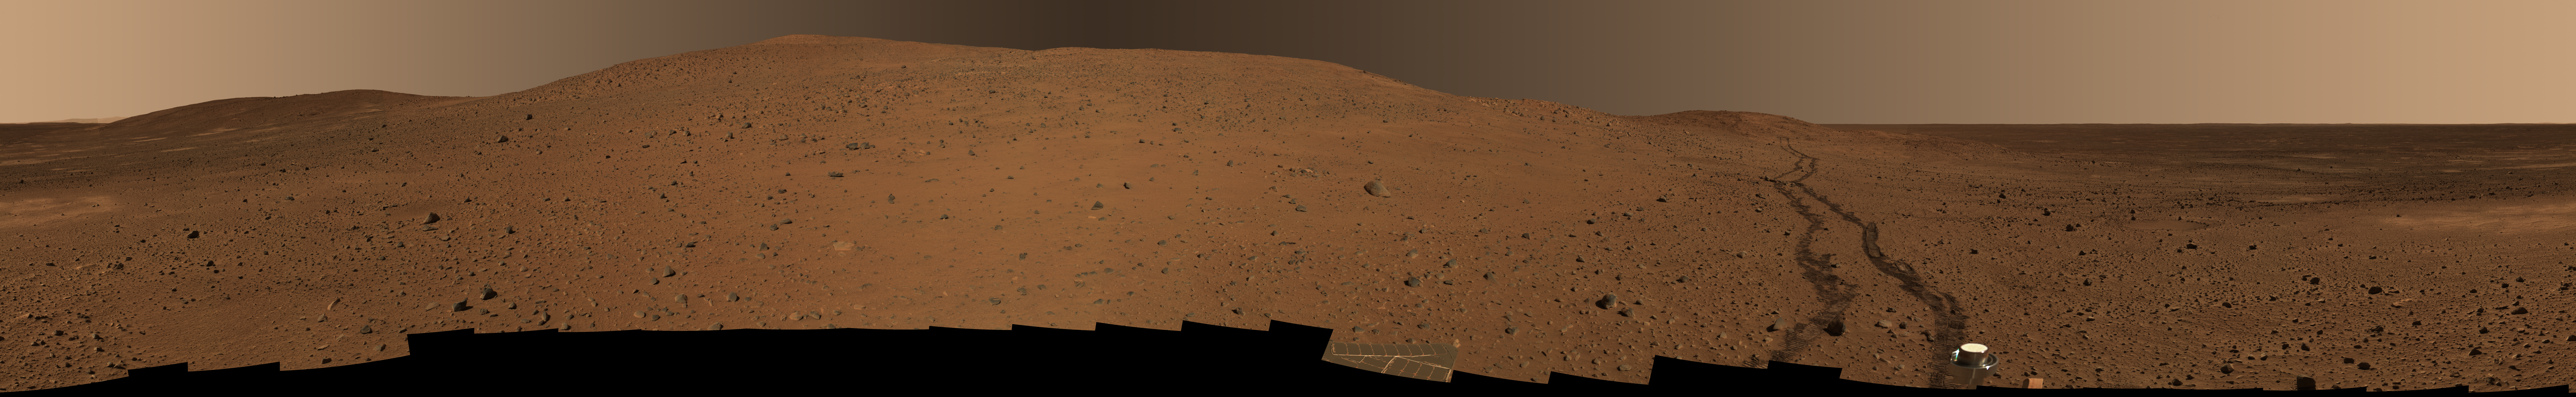

Still Giving Thanks for Good Health

NASA’s Mars Exploration Rover Spirit took this full-circle panorama of the region near “Husband Hill” (the peak just to the left of center) over the Thanksgiving holiday, before ascending farther. Both the Spirit and Opportunity rovers are still going strong, more than a year after landing on Mars.

This 360-degree view combines 243 images taken by Spirit’s panoramic camera over several martian days, or sols, from sol 318 (Nov. 24, 2004) to sol 325 (Dec. 2, 2004). It is an approximately true-color rendering generated from images taken through the camera’s 750-, 530-, and 480-nanometer filters. The view is presented here in a cylindrical projection with geometric seam correction.

Spirit is now driving up the slope of Husband Hill along a path about one-quarter of the way from the left side of this mosaic.

Credit: NASA/JPL/Cornell